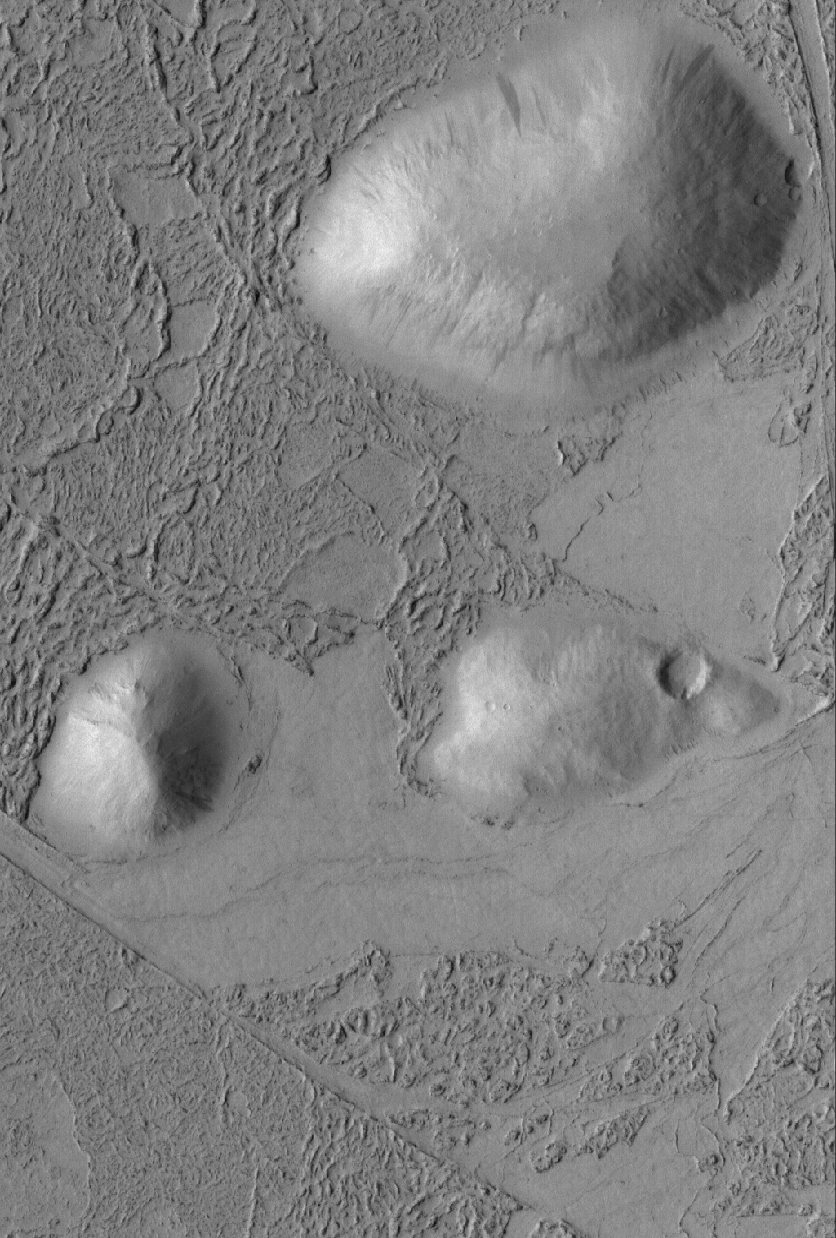

Hills and Flows

21 April 2005
This Mars Global Surveyor (MGS) Mars Orbiter Camera (MOC) image shows a plain covered by flow material that surrounded and banked against three older, rounded hills in the Zephyria region. Although some investigators have proposed that the flows covering plains in this region are the remains of an ice-covered lake, others have found considerable evidence, including small volcanoes, to suggest that the flows are volcanic. The textures on these flows resemble that of some of the lava flows in the volcanic Tharsis region of Mars.

Location near: 2.7°S, 195.7°W
Image width: ~3 km (~1.9 mi)
Illumination from: upper left
Season: Southern Winter

Credit: NASA/JPL/Malin Space Science Systems